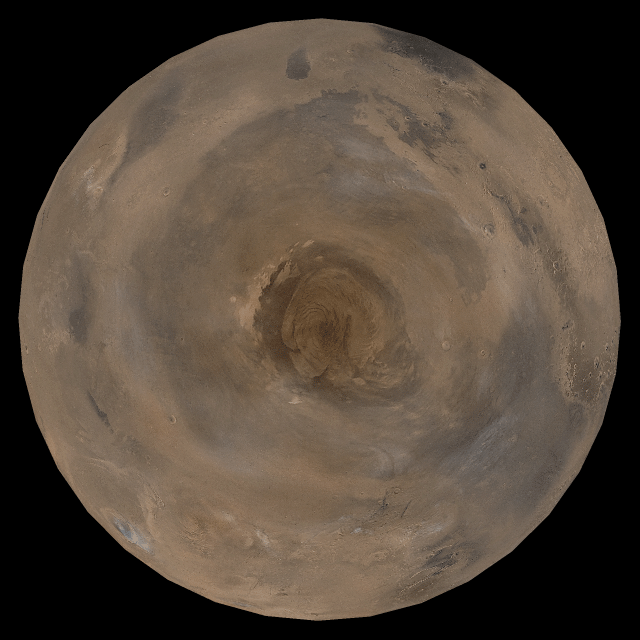

Mars at Ls 176°: North Polar Region

29 March 2005
This picture is a composite of Mars Global Surveyor (MGS) Mars Orbiter Camera (MOC) daily global images acquired at Ls 176° during a previous Mars year. This month, Mars looks similar, as Ls 176° occurred in mid-March 2005. The picture shows the north polar region of Mars. Over the course of the month, additional faces of Mars as it appears at this time of year are being posted for MOC Picture of the Day. Ls, solar longitude, is a measure of the time of year on Mars. Mars travels 360° around the Sun in 1 Mars year. The year begins at Ls 0°, the start of northern spring and southern autumn.

Season: Northern Summer/Southern Winter

Credit: NASA/JPL/Malin Space Science Systems